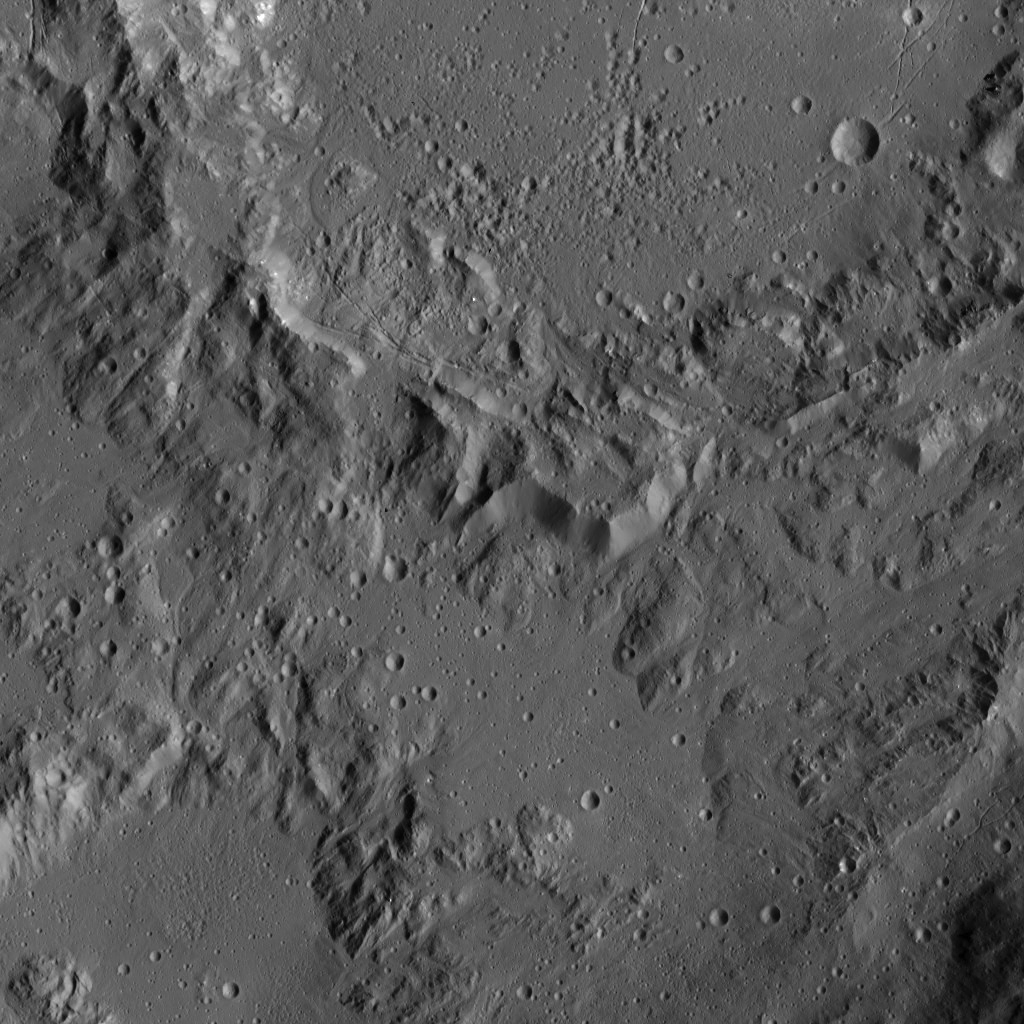

Dawn LAMO Image 40

This image, taken by NASA’s Dawn spacecraft, shows the rim of Ikapati Crater on Ceres (also featured in PIA20393). The rough features around the rim of this impact scar give way to smoother, lightly cratered terrain in the lower half of the image.

Dawn took this image on Jan. 24, 2016, from an altitude of about 240 miles (385 kilometers) in Dawn’s low-altitude mapping orbit. The image resolution is 120 feet (35 meters) per pixel.

Dawn’s mission is managed by JPL for NASA’s Science Mission Directorate in Washington. Dawn is a project of the directorate’s Discovery Program, managed by NASA’s Marshall Space Flight Center in Huntsville, Alabama. UCLA is responsible for overall Dawn mission science. Orbital ATK, Inc., in Dulles, Virginia, designed and built the spacecraft. The German Aerospace Center, the Max Planck Institute for Solar System Research, the Italian Space Agency and the Italian National Astrophysical Institute are international partners on the mission team.

Credit: NASA/JPL-Caltech/UCLA/MPS/DLR/IDA